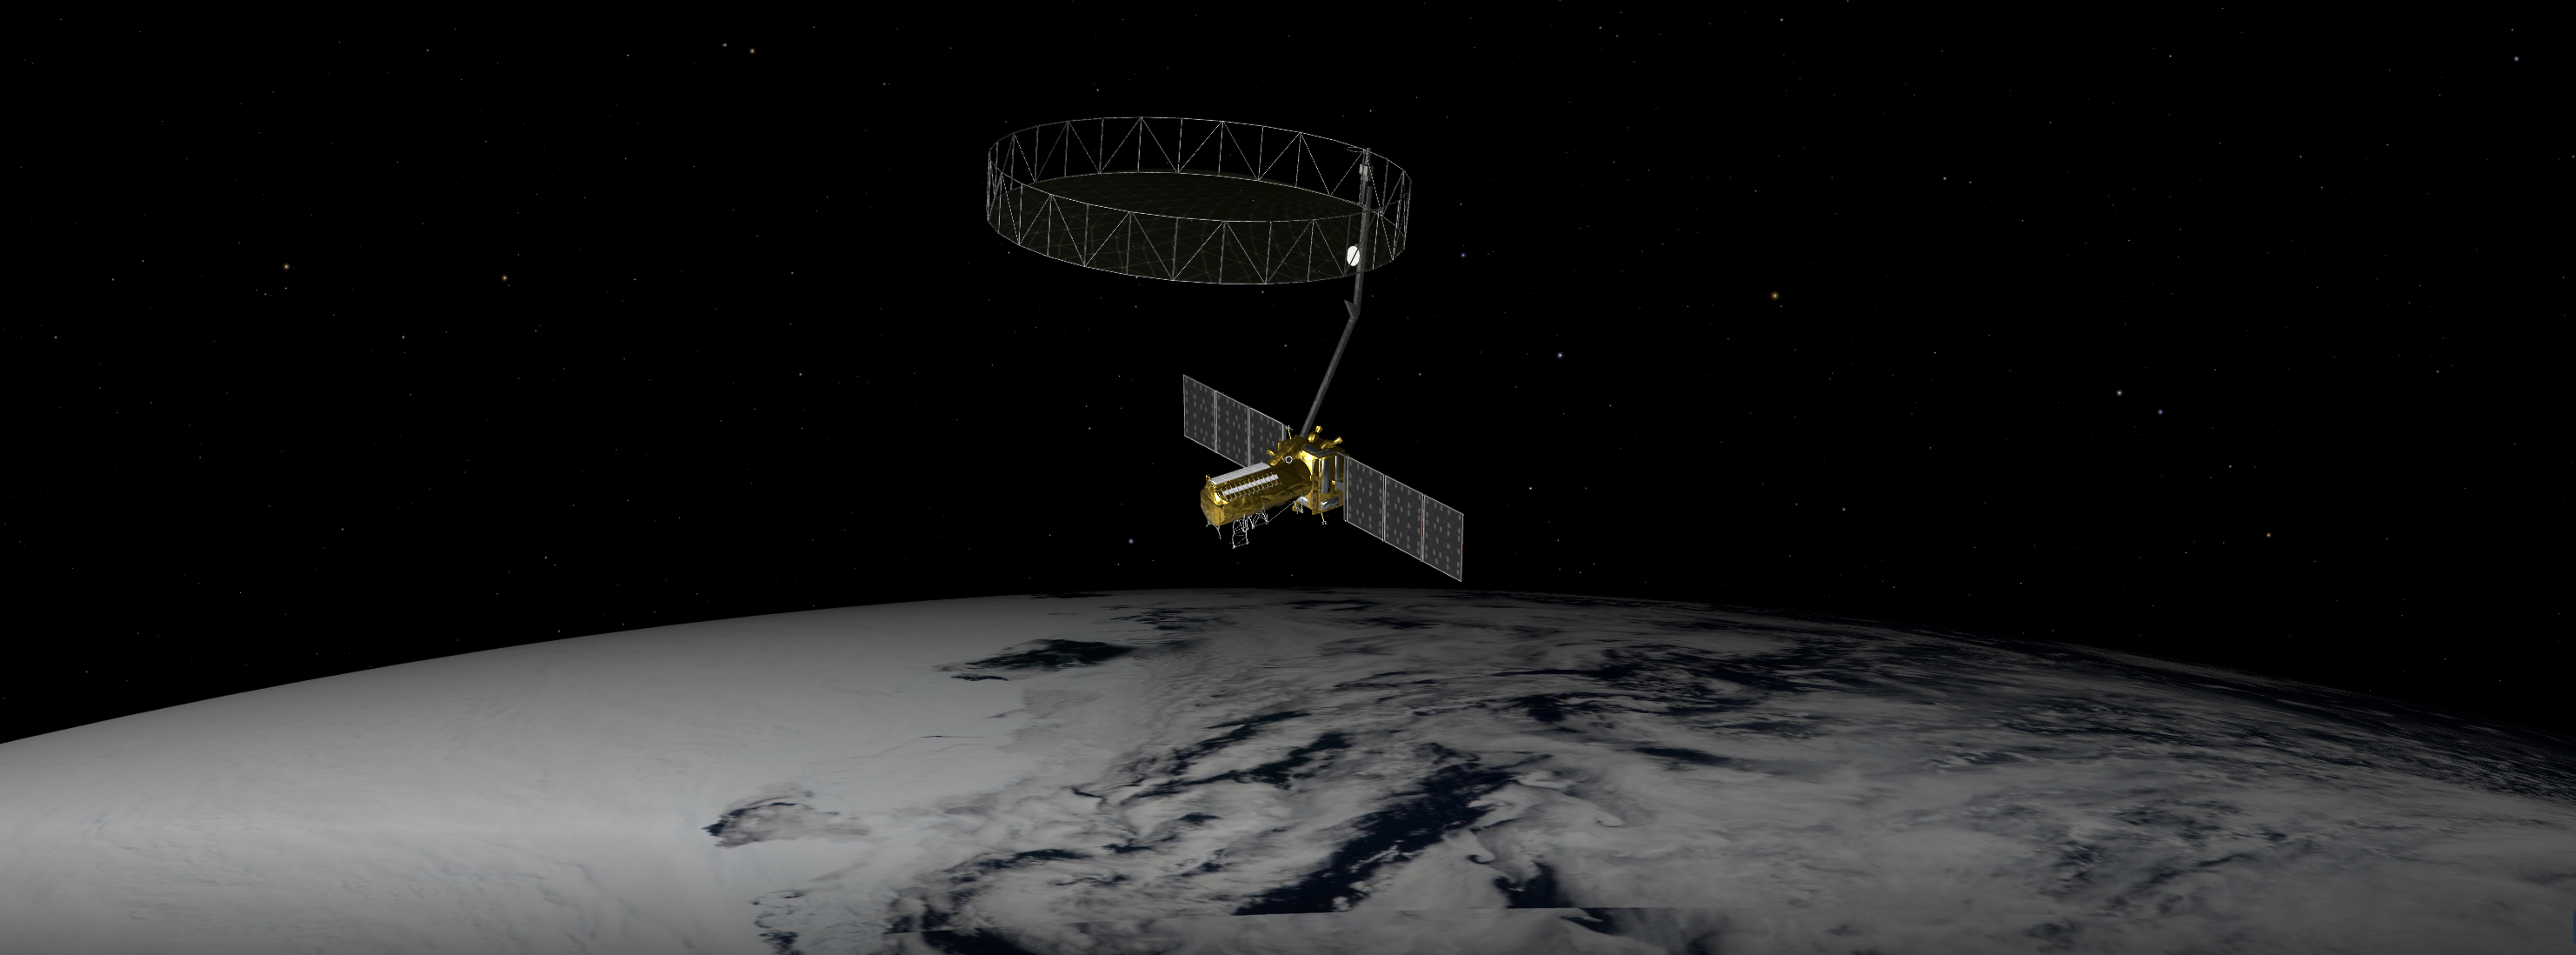

NISAR in Orbit Over Antarctica (Artist’s Concept)

This artist’s concept depicts the NISAR satellite orbiting Earth over Antarctica. Short for NASA-ISRO Synthetic Aperture Radar, the mission is an equal collaboration between the NASA and the Indian Space Research Organisation and marks the first time the two agencies have cooperated on hardware development for an Earth-observing mission.

Observations from NISAR will benefit humanity by helping researchers around the world better understand changes in our planet’s surface, including its ice sheets, glaciers, and sea ice. It also will capture changes in forest and wetland ecosystems and track movement and deformation of our planet’s crust by phenomena such as earthquakes, landslides, and volcanic activity. The global and rapid coverage from NISAR will provide unprecedented opportunities for disaster response, producing data to assist in mitigating and assessing damage, with observations before and after catastrophic events available in short time frames.

NISAR will launch from ISRO’s Satish Dhawan Space Centre on India’s southeastern coast in March 2025.

Credit: NASA/JPL-Caltech